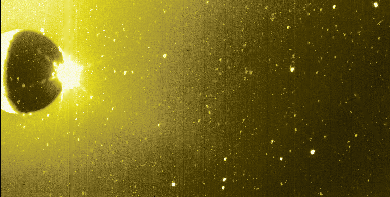

Io’s Sodium Cloud (Green-yellow Filter)

This image of Jupiter’s moon Io and its surrounding sky is shown in false color. North is at the top, and east is to the right. Most of Io’s visible surface is in shadow, though one can see part of a white crescent on its western side. This crescent is being illuminated mostly by “Jupitershine” (i.e. sunlight reflected off Jupiter).

The striking burst of white light near Io’s eastern equatorial edge is sunlight being scattered by the plume of the volcano Prometheus. Prometheus lies just beyond the visible edge of the moon on Io’s far side. Its plume extends about 100 kilometers above the surface, and is being hit by sunlight just a little east of Io’s eastern edge.

Scattered light from Prometheus’ plume and Io’s lit crescent also contribute to the diffuse yellowish emission which appears throughout much of the sky. However, much of this emission comes from Io’s Sodium Cloud: sodium atoms within Io’s extensive material halo are scattering sunlight at the yellow wavelength of about 589 nanometers.

This image was taken at 5 hours 30 minutes Universal Time on Nov. 9, 1996 through the green-yellow filter of the solid state imaging (CCD) system aboard NASA’s Galileo spacecraft. Galileo was then in Jupiter’s shadow, and located about 2.3 million kilometers (about 32 Jovian radii) from both Jupiter and Io.

The Jet Propulsion Laboratory, Pasadena, CA, manages the mission for NASA’s Office of Space Science, Washington D.C.

Credit: NASA/JPL